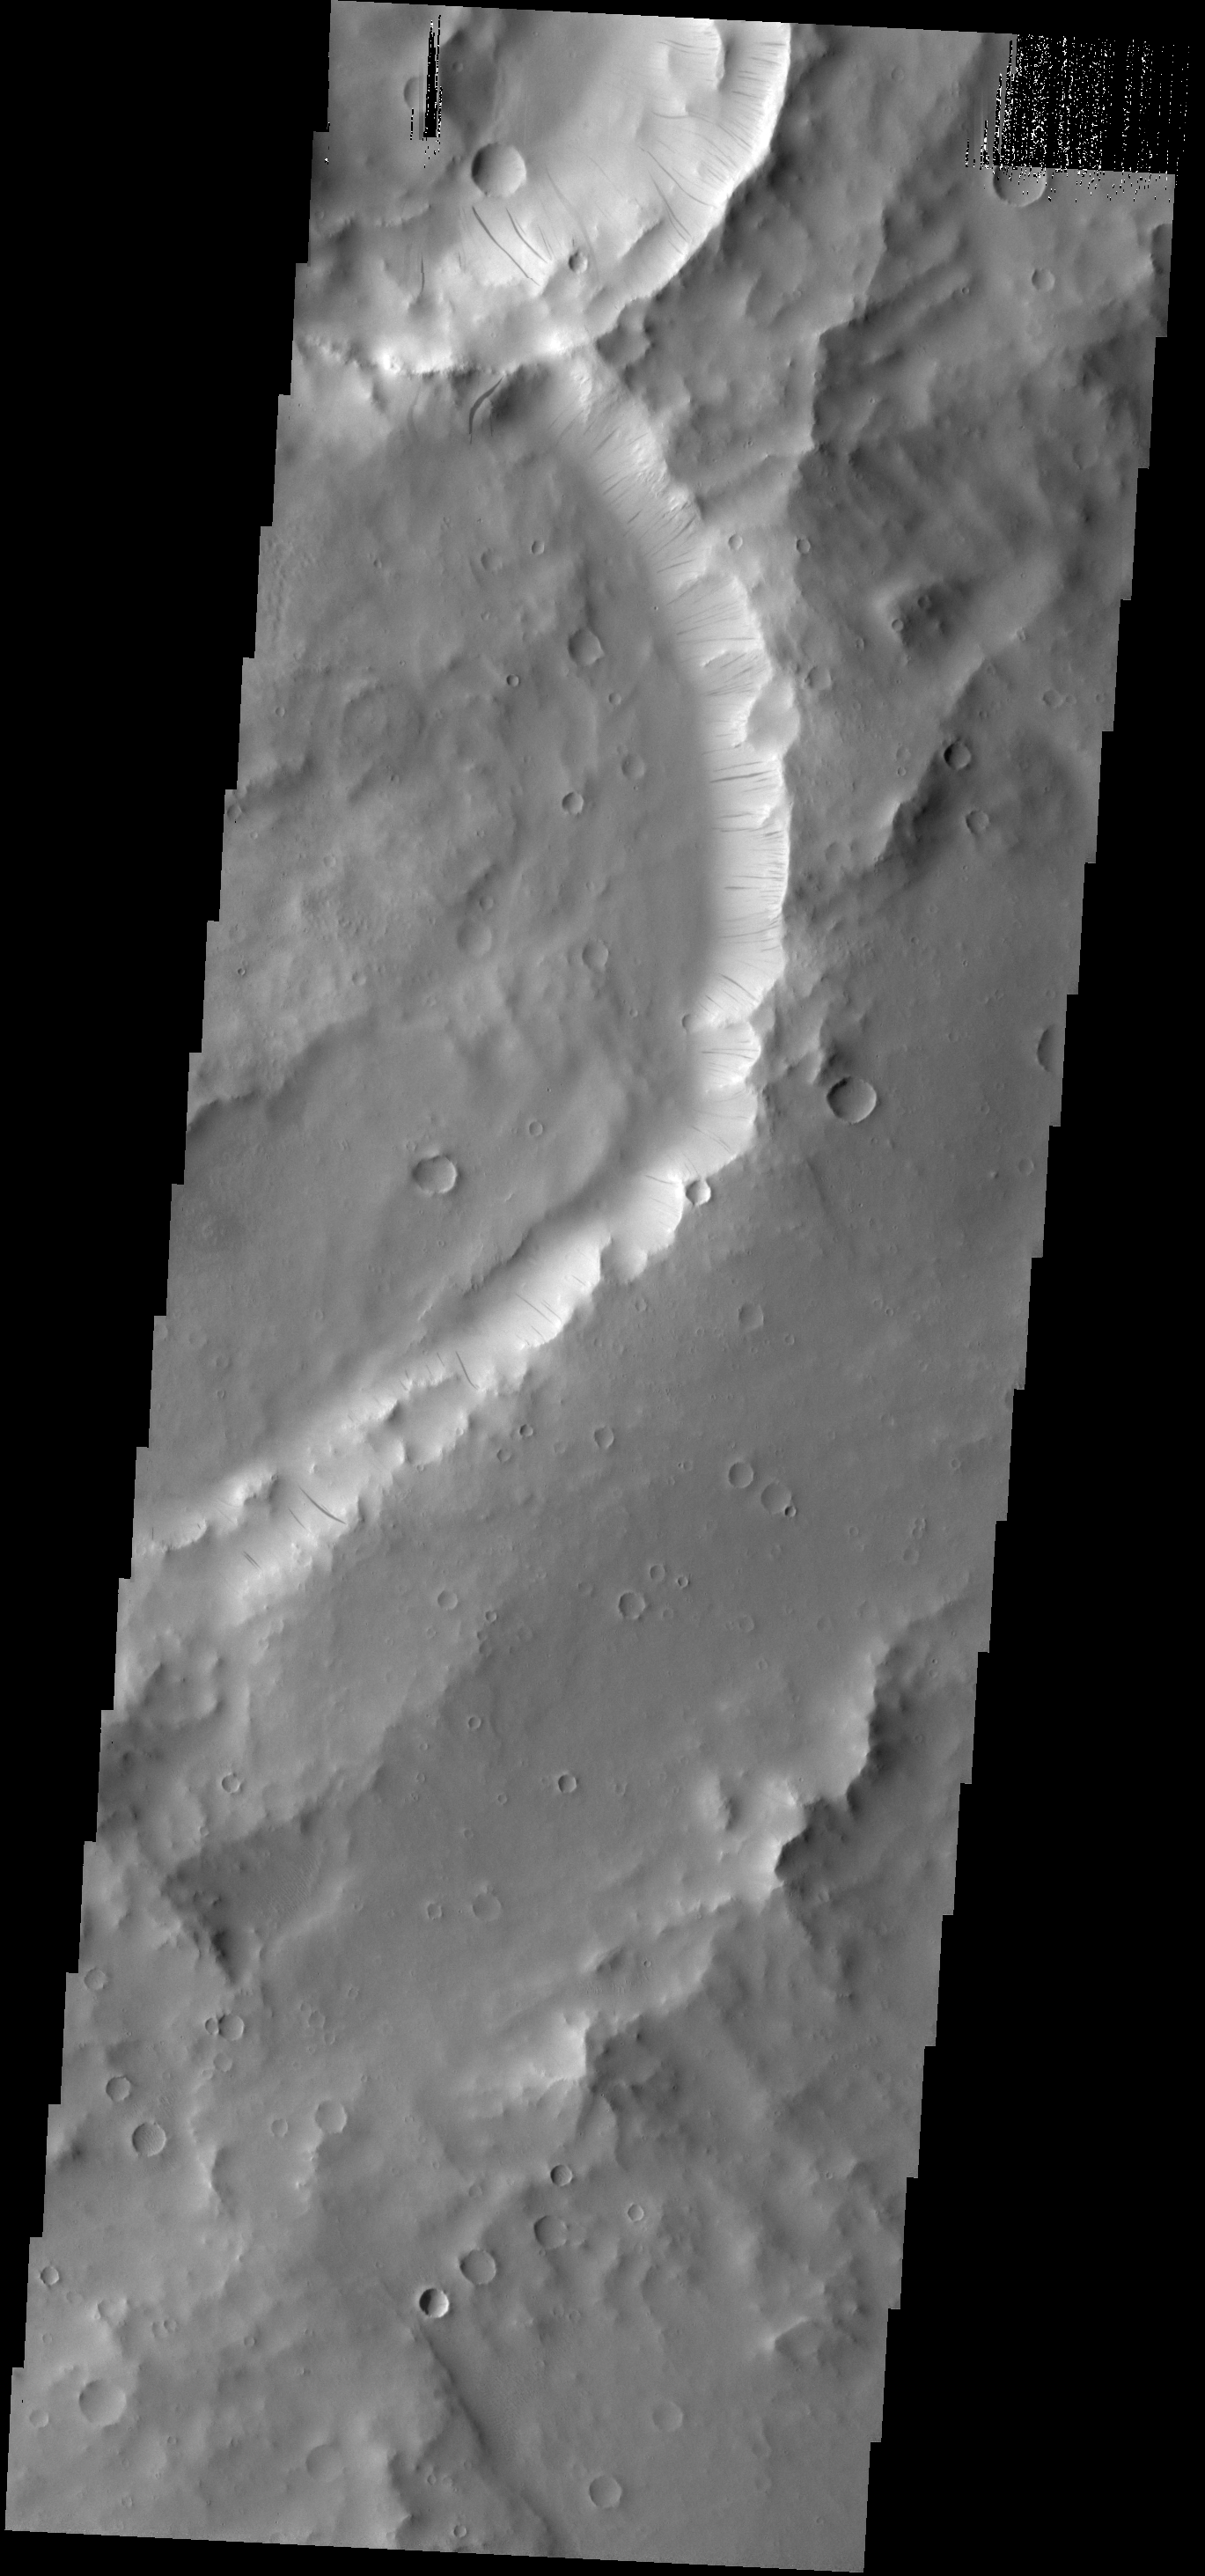

Dark Slope Streaks

Dark slope streaks mark the inner rim of this unnamed crater in Terra Sabaea.

Credit: NASA/JPL-Caltech/ASU